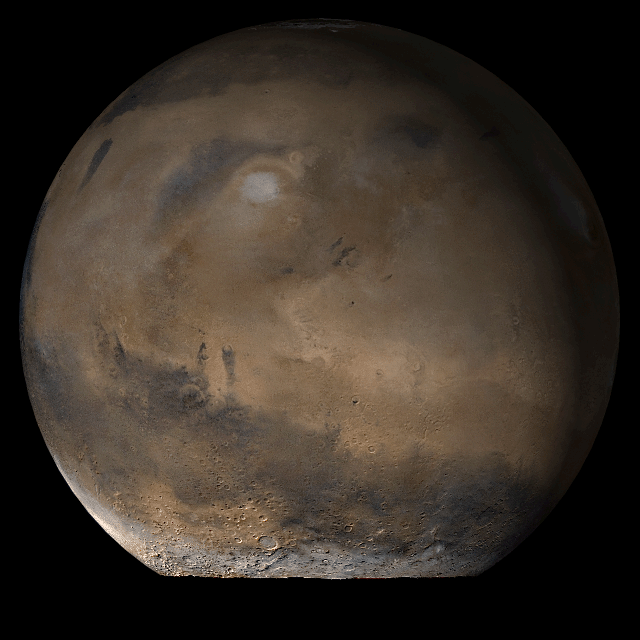

Mars at Ls 93°: Elysium/Mare Cimmerium

22 August 2006
This picture is a composite of Mars Global Surveyor (MGS) Mars Orbiter Camera (MOC) daily global images acquired at Ls 93° during a previous Mars year. This month, Mars looks similar, as Ls 93° occurred in mid-August 2006. The picture shows the Elysium/Mare Cimmerium face of Mars. Over the course of the month, additional faces of Mars as it appears at this time of year are being posted for MOC Picture of the Day. Ls, solar longitude, is a measure of the time of year on Mars. Mars travels 360° around the Sun in 1 Mars year. The year begins at Ls 0°, the start of northern spring and southern autumn.

Location near: 86.1°N, 208.5°W
Image width: ~3 km (~1.9 mi)
Illumination from: lower left
Season: Northern Summer/Southern Winter

Credit: NASA/JPL/Malin Space Science Systems